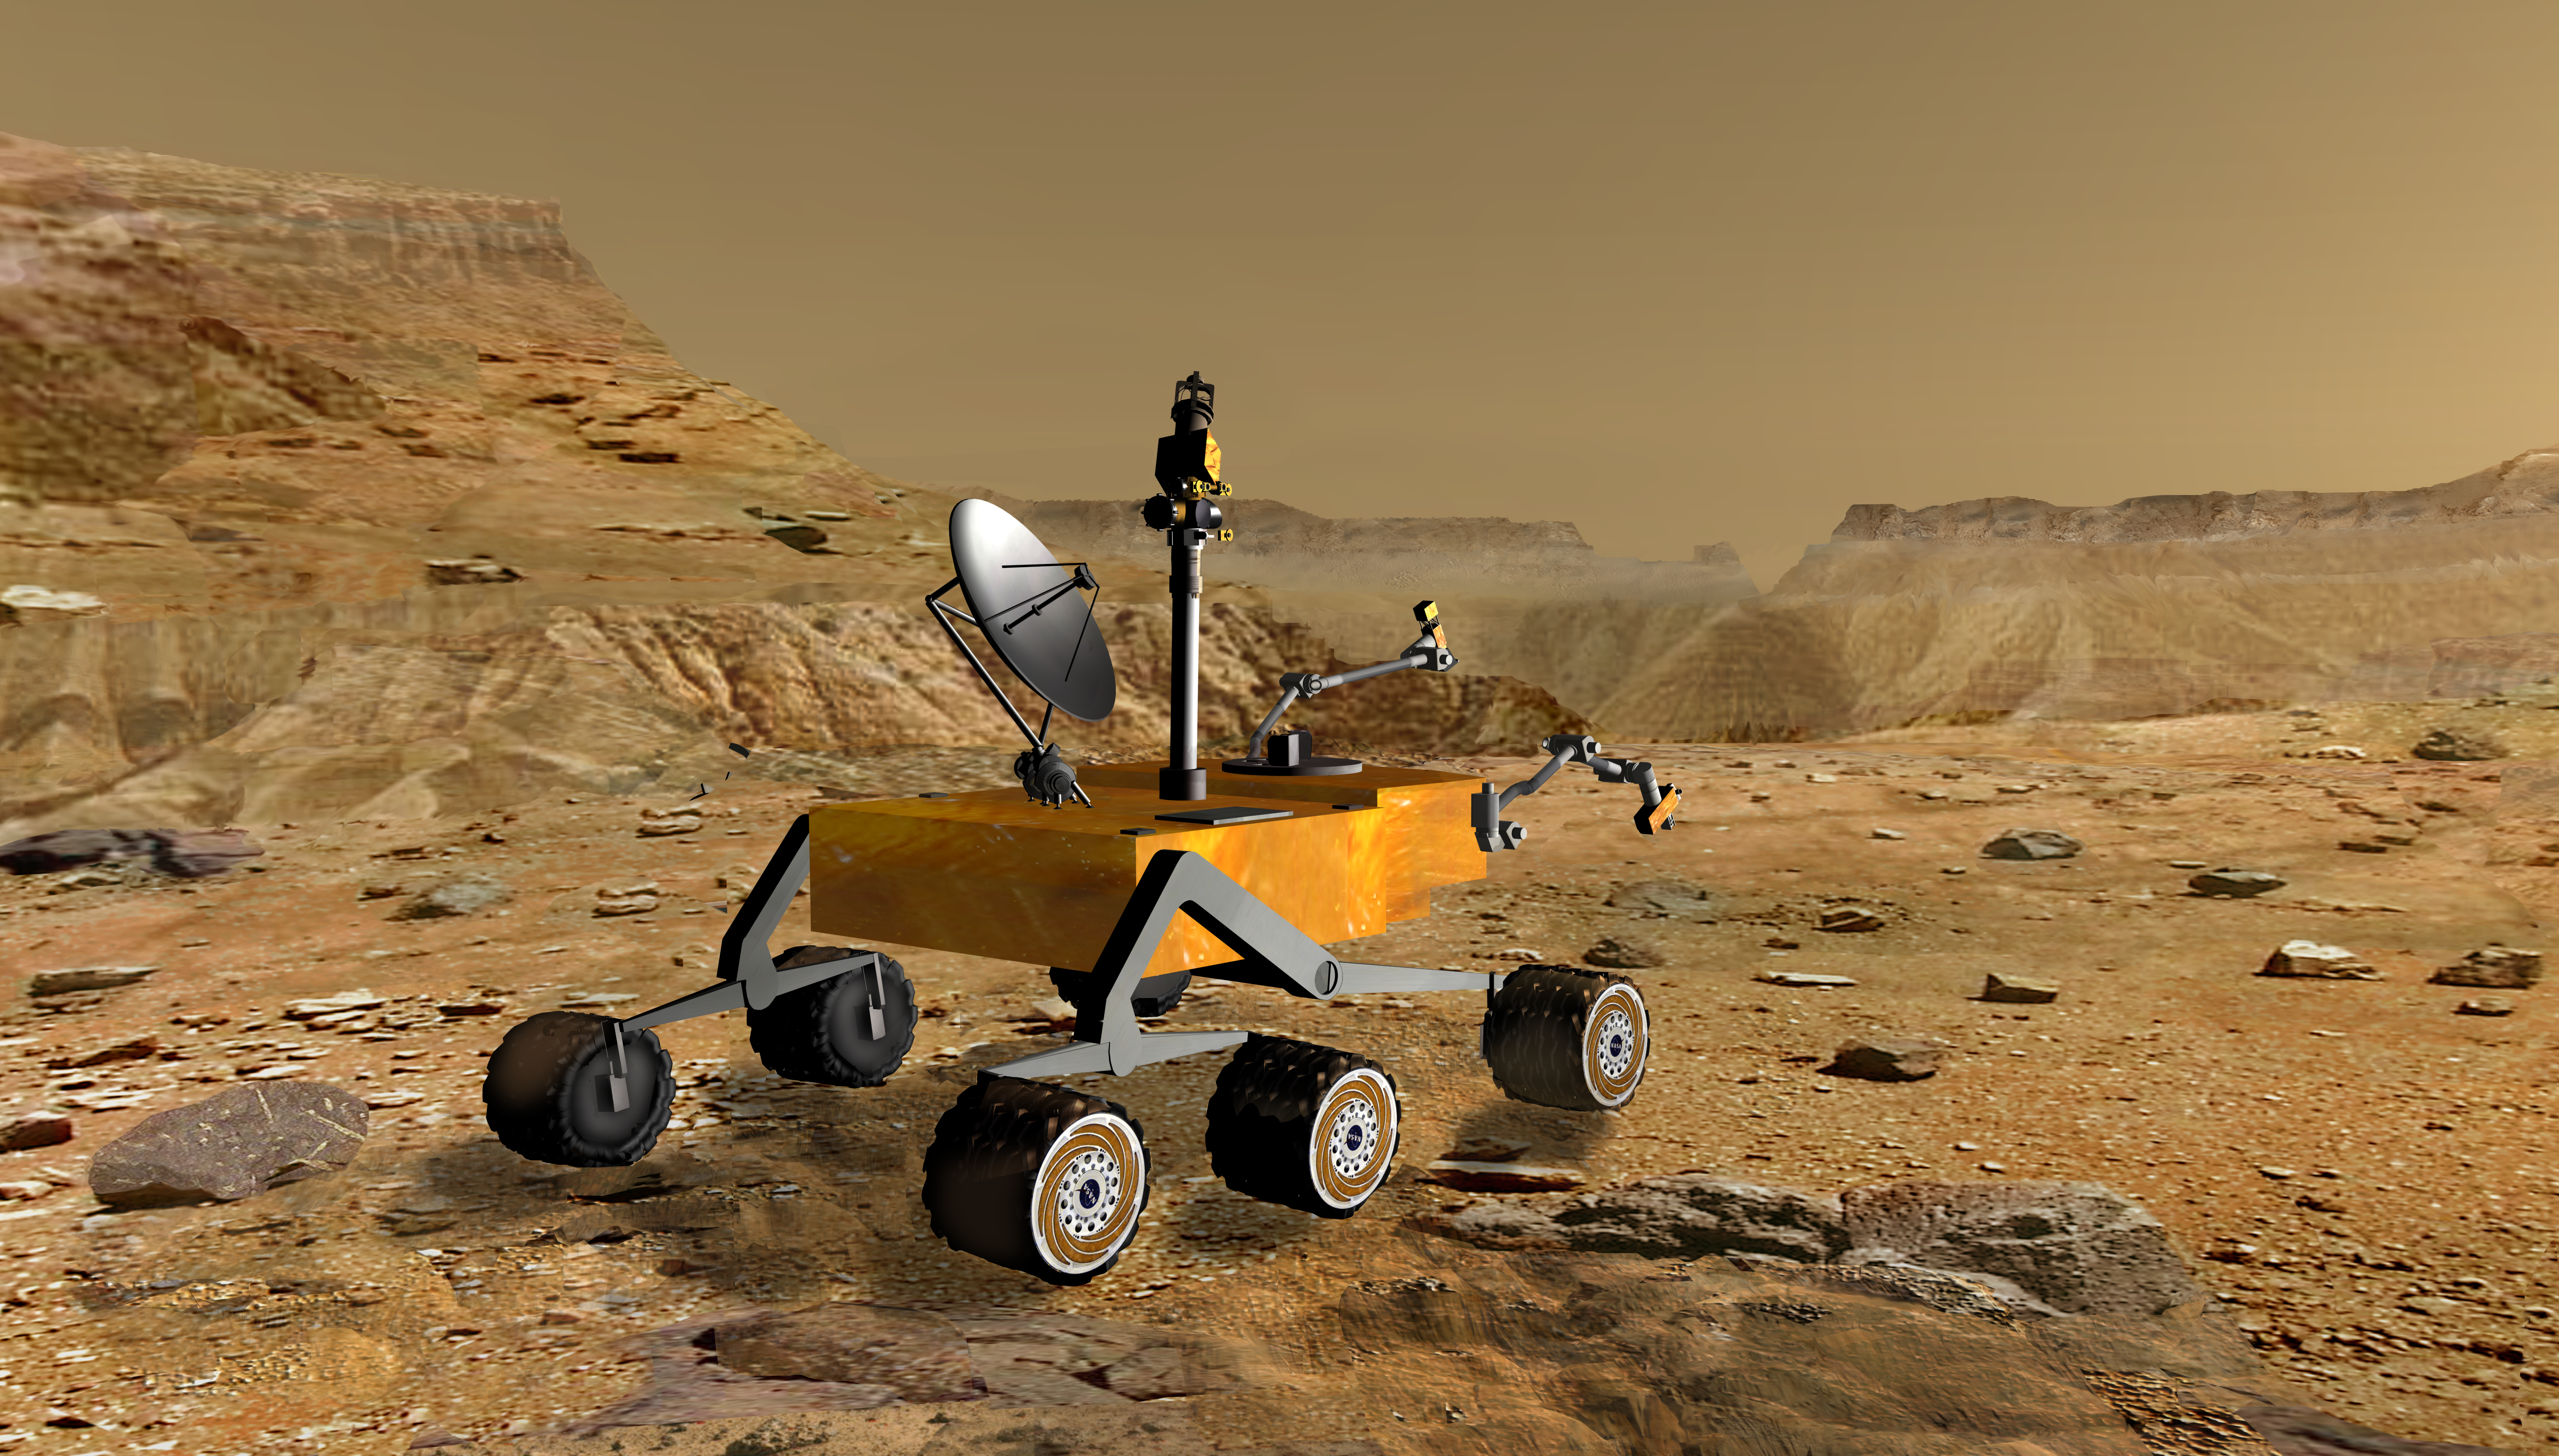

Mars Science Laboratory at Canyon (Artist’s Concept)

December 2, 2003

NASA’s Mars Science Laboratory travels near a canyon on Mars in this artist’s concept. The mission is under development for launch in 2009 and a precision landing on Mars in 2010.

Once on the ground, the Mars Science Laboratory would analyze dozens of samples scooped up from the soil and cored from rocks as it explores with greater range than any previous Mars rover. It would investigate the past or present ability of Mars to support life. NASA is considering nuclear energy for powering the rover to give it a long operating lifespan.

Credit: NASA/JPL